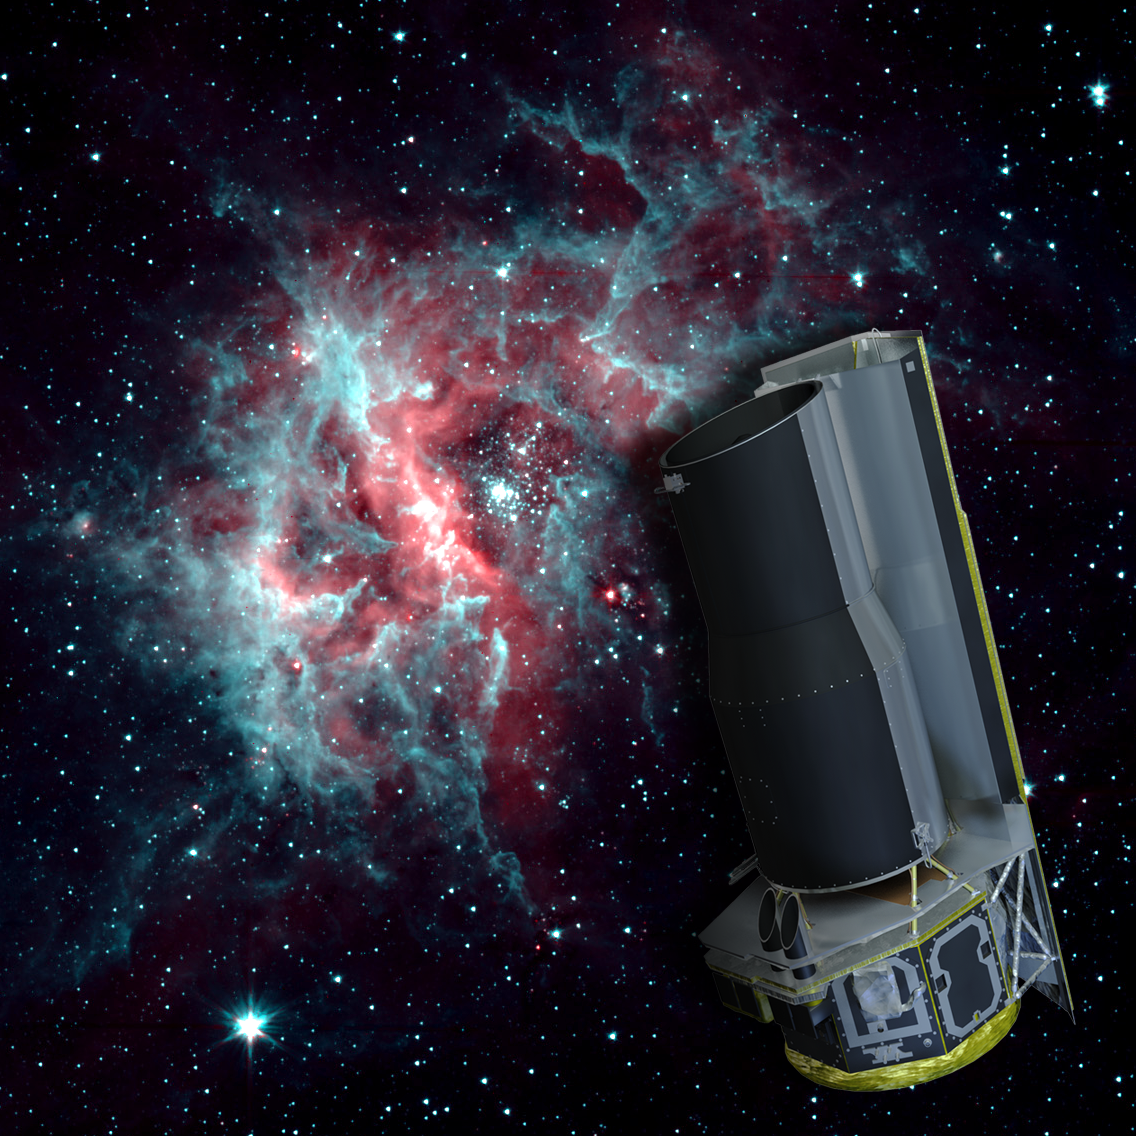

2-Channel RCW 49

NASA's Spitzer Space Telescope is warm, but still working hard. After exhausting the last of its liquid helium cryogen the telescope has heated up to a temperature of about 30 degrees above absolute zerofrigid by Earth standards, but very warm for infrared instrumentation.

The warm temperatures do not stop Spitzer from continuing its science mission. The Infrared Array Camera (IRAC) continues to operate quite effectively at 3.6 and 4.5 microns, allowing Spitzer to to continue observing the universe at these wavelengths.

The background image of the star-forming region RCW 40 is one example of the kind of imaging possible when using a warm Spitzer.

Credit: NASA/JPL-Caltech